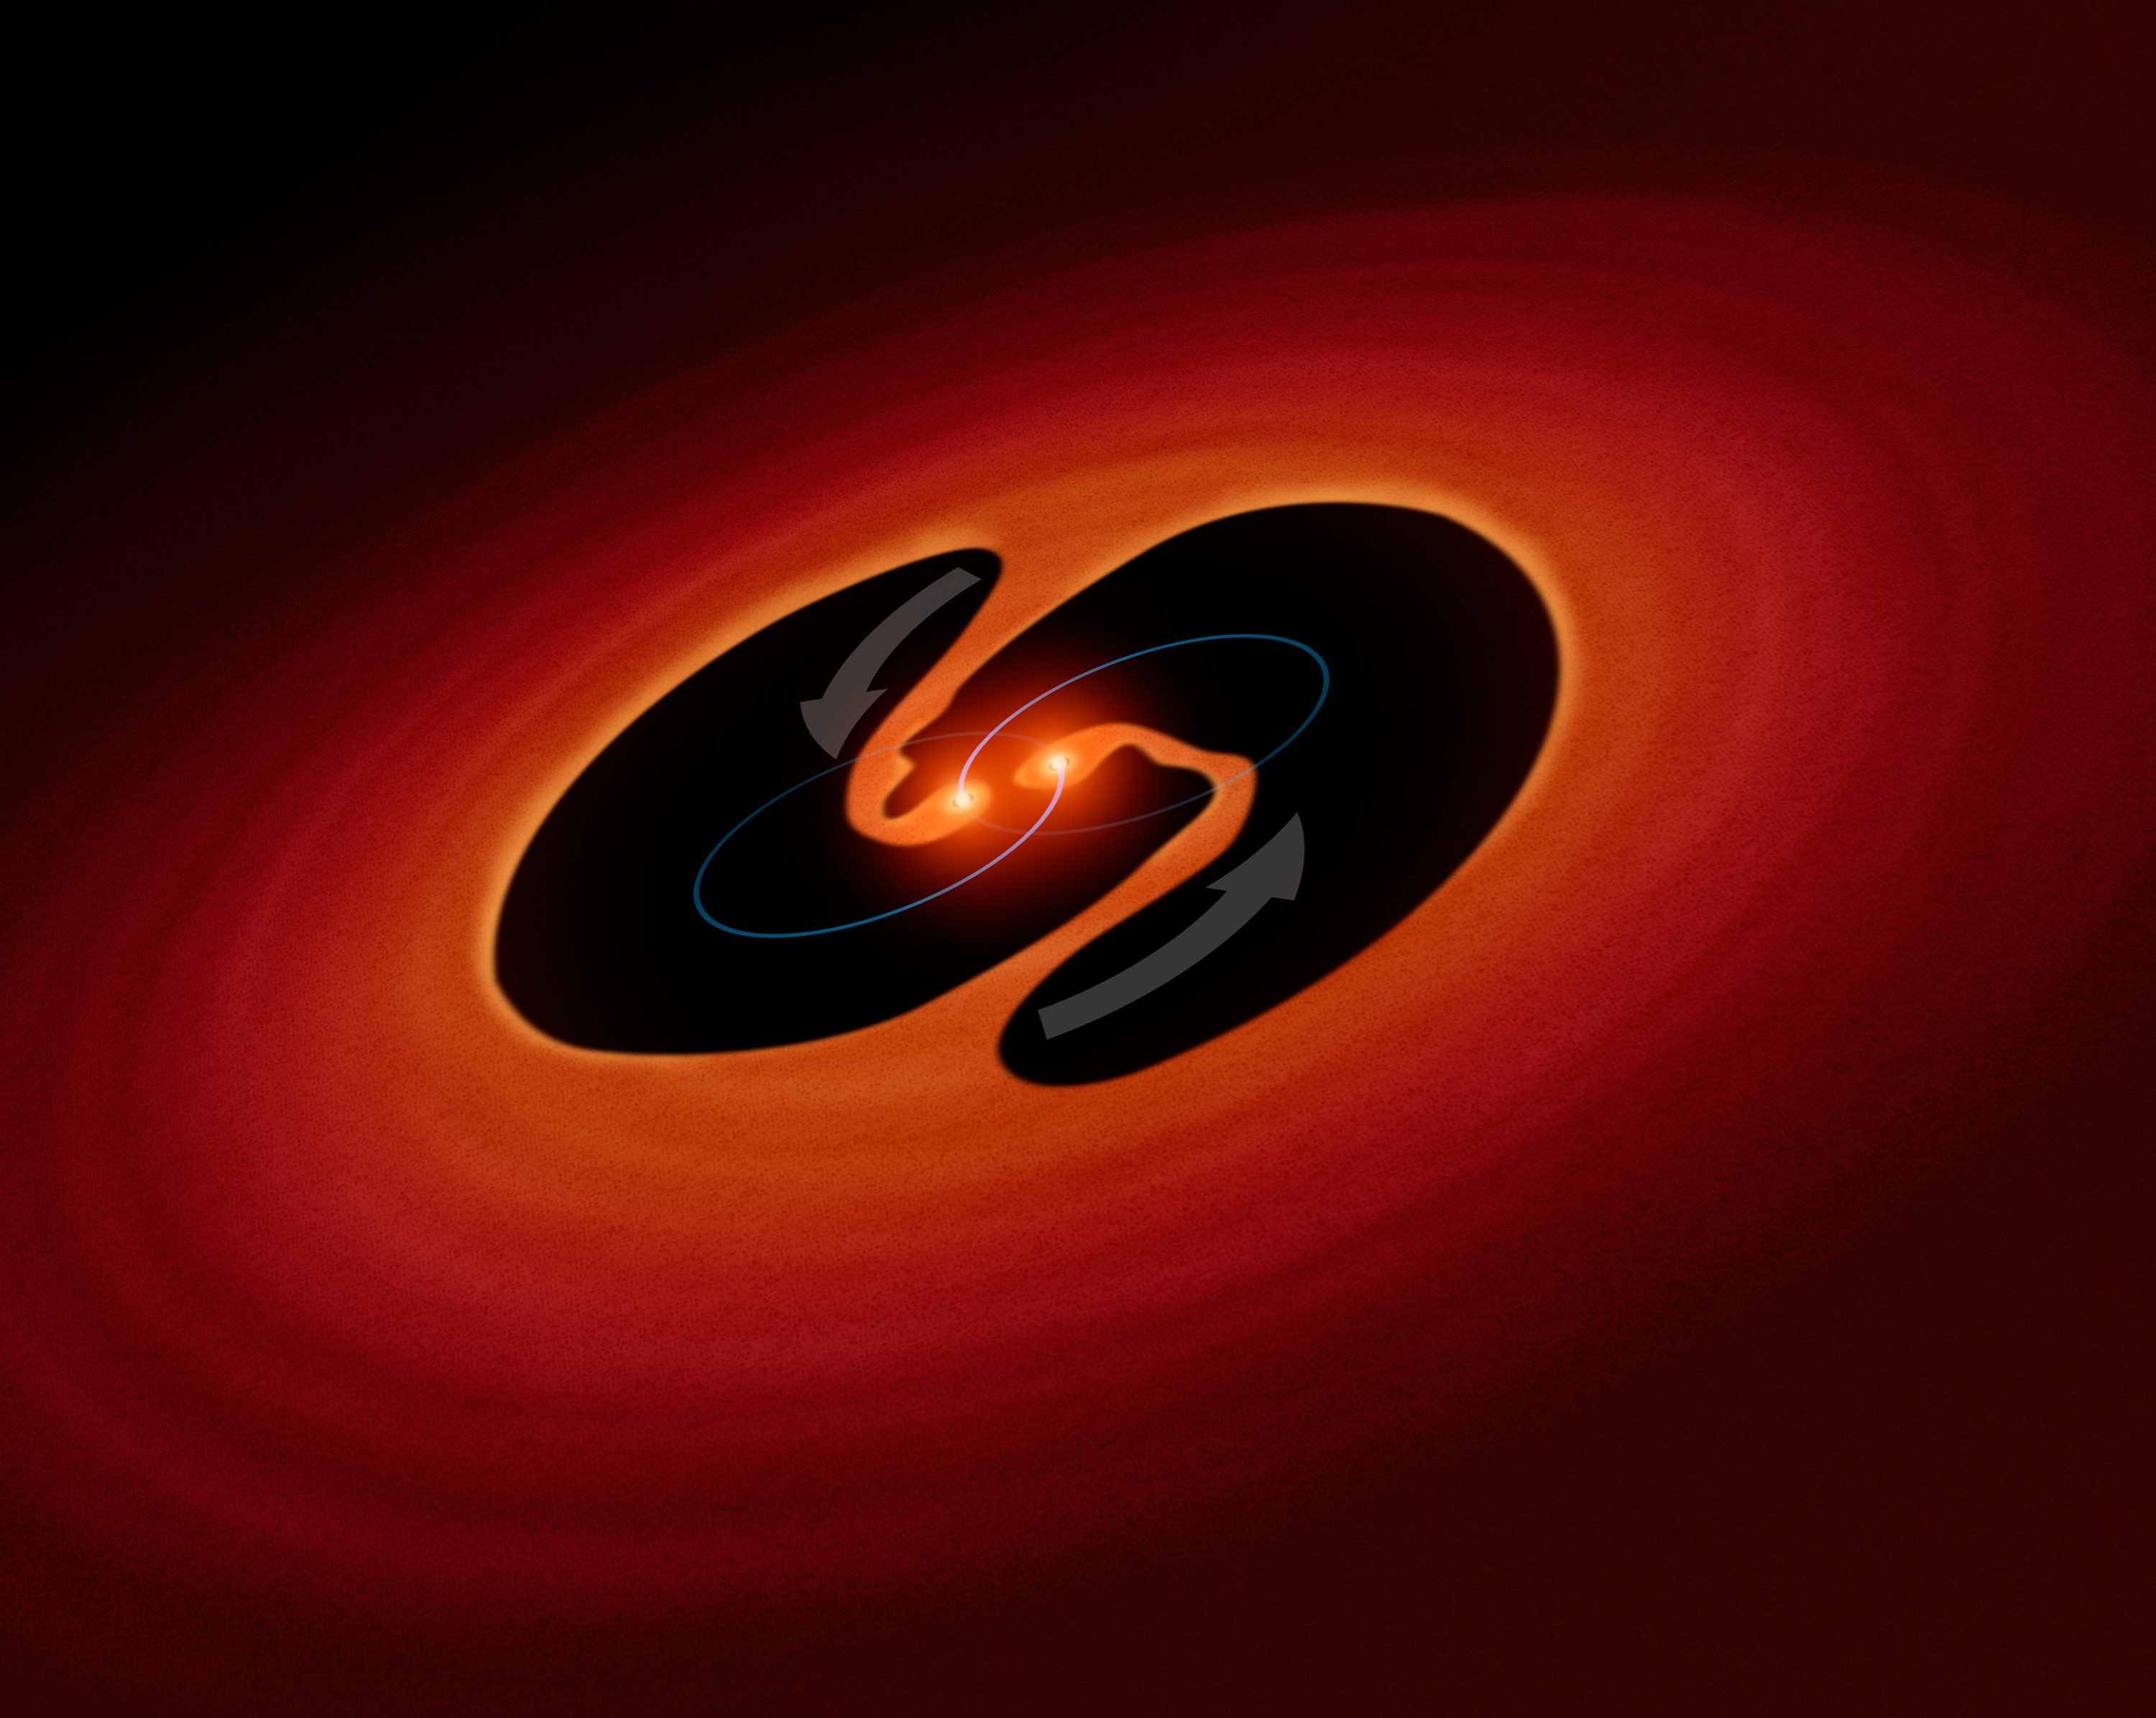

Artist's Impression of Pulsating Object LRLL 54361

This is an artist's impression of two young binary stars that may be the source of mysterious clock-like bursts of light from an object called LRLL 54361 that lies inside the star-forming region IC 348, located 950 light-years away. Astronomers propose that the flashes are due to material in a circumstellar disk suddenly being dumped onto the growing young stars and unleashing a blast of radiation each time the stars get close to each other in their orbit.

Credit: NASA/ESA/JPL-Caltech/R. Hurt (IPAC)